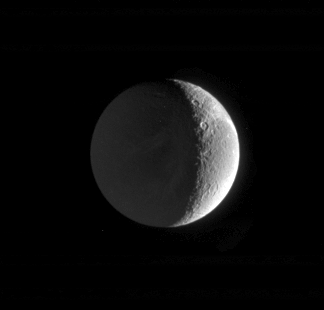

Saturn-lit Surface

This Cassini image shows the night side of Saturn’s moon Dione, dimly lit by “Saturnshine”: that is, reflected light from the planet lying off to the left in Cassini’s field of view when this image was taken. Dione is 1,118 kilometers (695 miles) across.

The image was taken in visible green light with the Cassini spacecraft narrow-angle camera on Feb. 18, 2005, at a distance of approximately 1.3 million kilometers (808,000 miles) from Dione and at a Sun-Dione-spacecraft, or phase, angle of 118 degrees. The image scale is 8 kilometers (5 miles) per pixel.

The Cassini-Huygens mission is a cooperative project of NASA, the European Space Agency and the Italian Space Agency. The Jet Propulsion Laboratory, a division of the California Institute of Technology in Pasadena, manages the mission for NASA’s Science Mission Directorate, Washington, D.C. The Cassini orbiter and its two onboard cameras were designed, developed and assembled at JPL. The imaging team is based at the Space Science Institute, Boulder, Colo.

Credit: NASA/JPL/Space Science Institute